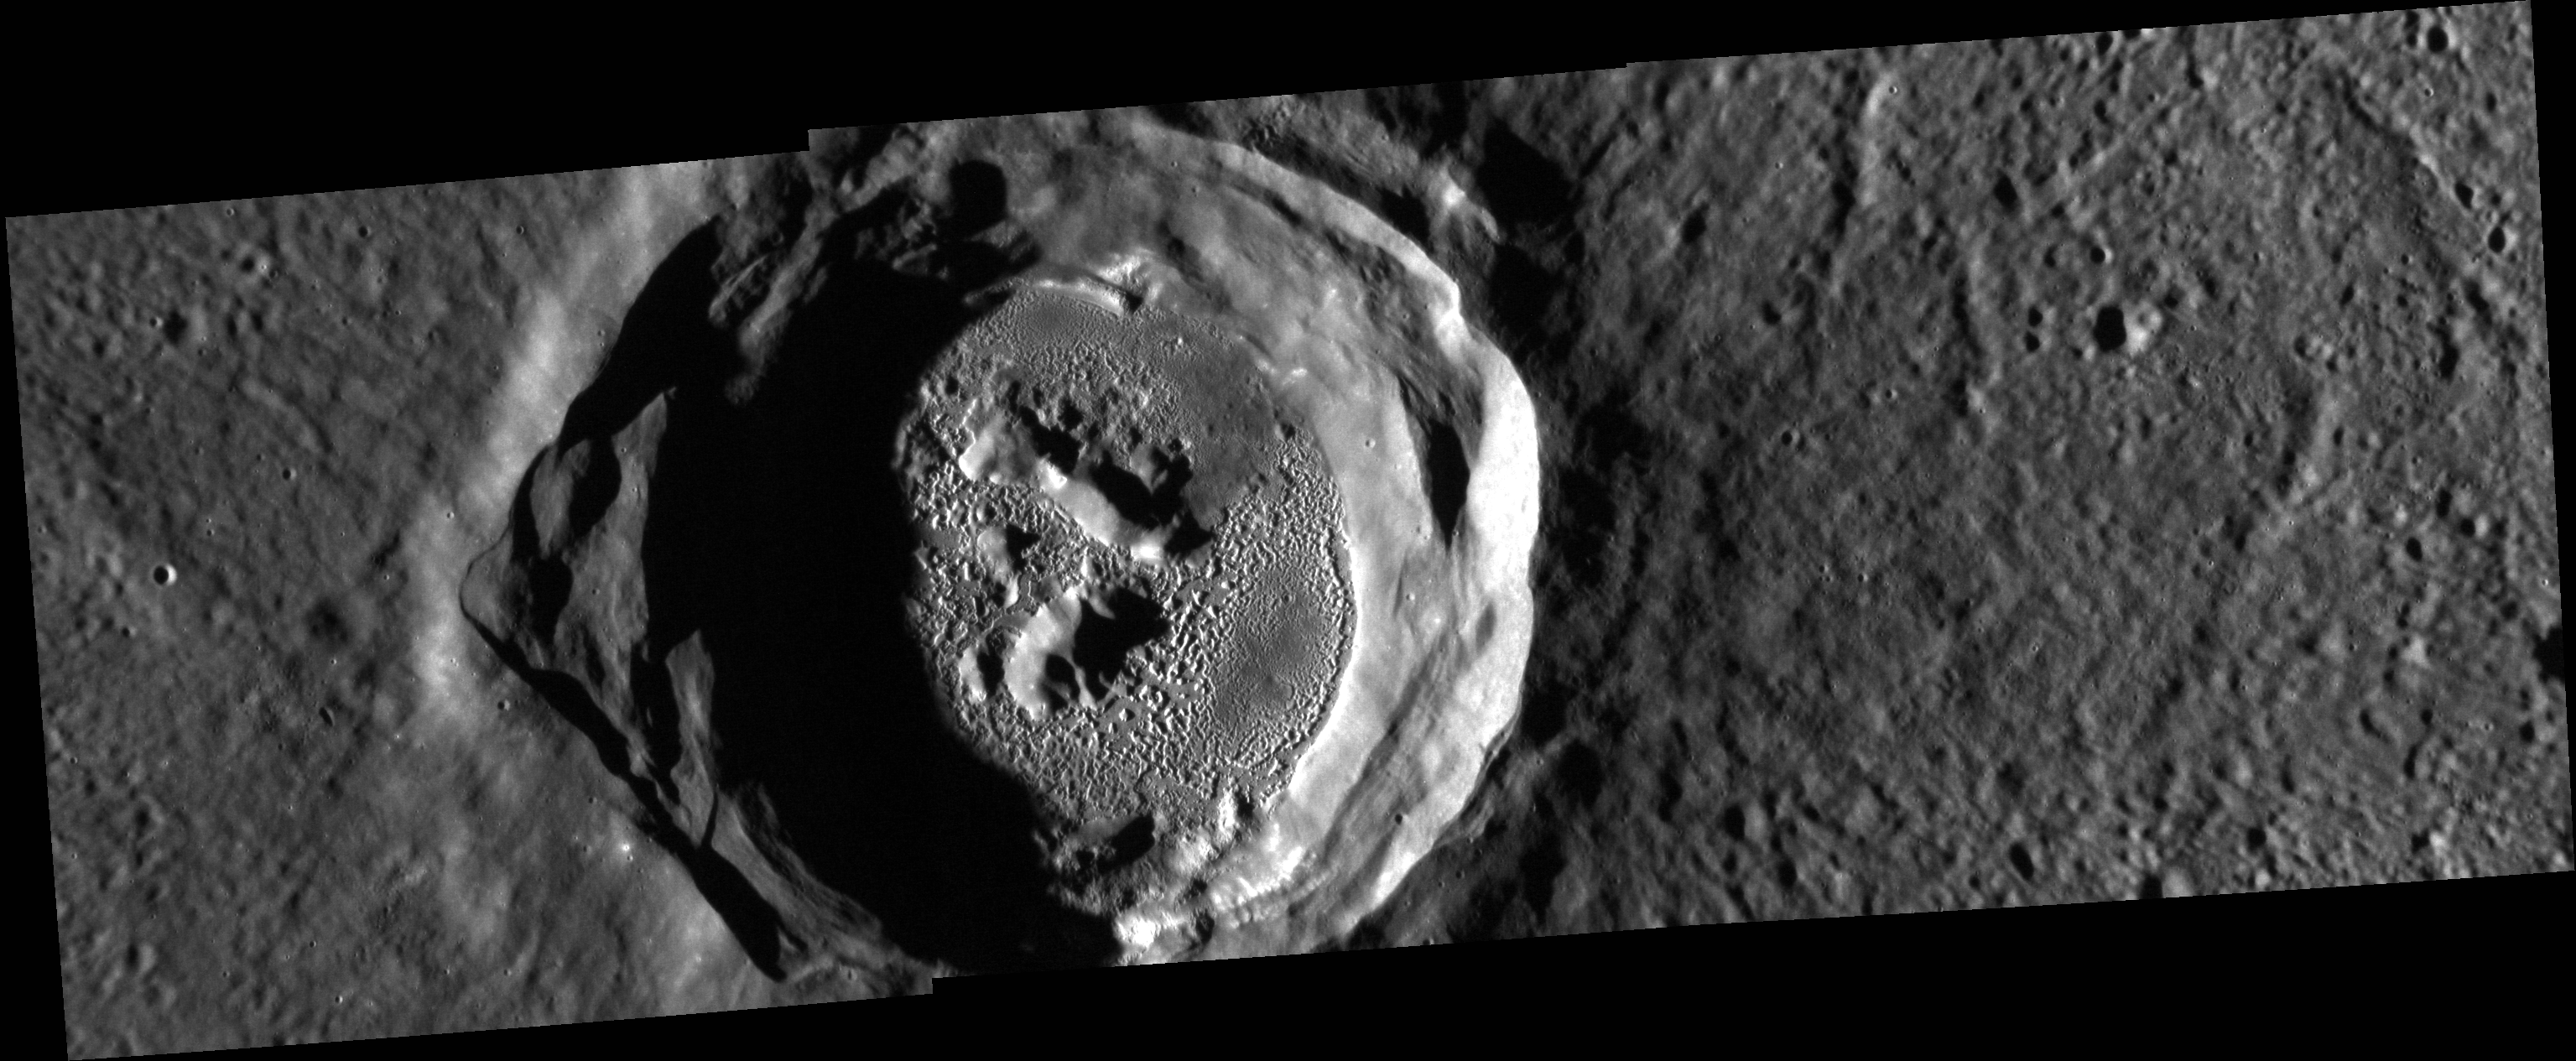

Crazy Kertesz

This spectacular image is a mosaic of three separate NAC frames. It gives us a close-up look at the enigmatic Kertesz crater and its extensive system of hollows.

These images were acquired as a high-resolution targeted observation. Targeted observations are images of a small area on Mercury’s surface at resolutions much higher than the 200-meter/pixel morphology base map. It is not possible to cover all of Mercury’s surface at this high resolution, but typically several areas of high scientific interest are imaged in this mode each week.

Date acquired: January 11, 2013
Image Mission Elapsed Time (MET) Since 8 January, 2013: 187422, 187426, 187430
Image ID: 3307043, 3307044, 3307045
Instrument: Narrow Angle Camera (NAC) of the Mercury Dual Imaging System (MDIS)
Center Latitude: 27.38°
Center Longitude: 146.3° E
Resolution: 30 meters/pixel
Scale: Kertesz crater is approximately 31 km (19 mi.) in diameter.
Incidence Angle: 80.5°
Emission Angle: 16.2°
Phase Angle: 64.3°

The MESSENGER spacecraft is the first ever to orbit the planet Mercury, and the spacecraft’s seven scientific instruments and radio science investigation are unraveling the history and evolution of the Solar System’s innermost planet. Visit the Why Mercury? section of this website to learn more about the key science questions that the MESSENGER mission is addressing. During the one-year primary mission, MDIS acquired 88,746 images and extensive other data sets. MESSENGER is now in a year-long extended mission, during which plans call for the acquisition of more than 80,000 additional images to support MESSENGER’s science goals.

For information regarding the use of images, see the MESSENGER image use policy.

Credit: NASA/Johns Hopkins University Applied Physics Laboratory/Carnegie Institution of Washington